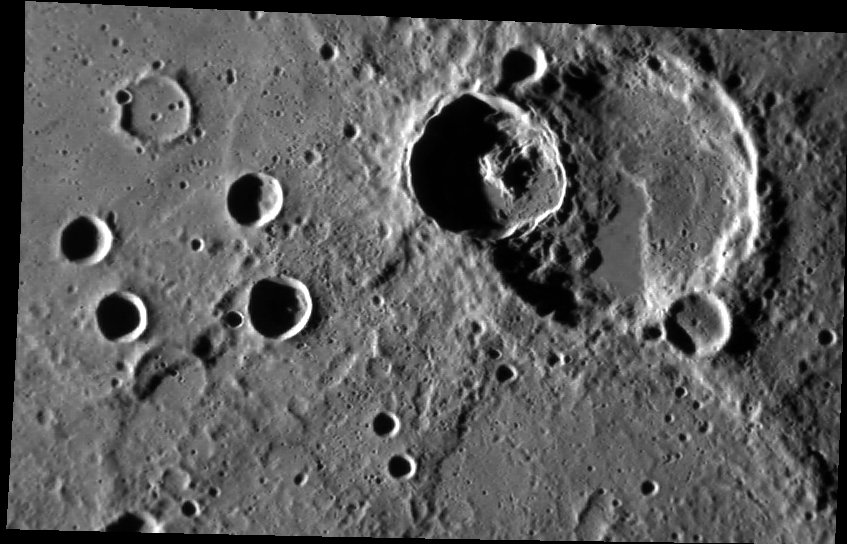

The Super Position

This NAC image features a crater superimposed on a larger crater. Based on the law of superposition, it is apparent that the crater with the central peak is younger than the larger crater because it has destroyed part of the rim of the larger crater. Based on the same principle we can conclude that the scarp is also younger than the larger crater; the scarp cuts across the rim and floor of the larger crater meaning that the larger crater came before the scarp. More analysis would be needed to determine the relative age relationship between the central-peak crater and the scarp. Does the scarp modify the central-peak crater’s ejecta, or does the ejecta cover the scarp?

This image was acquired as part of MDIS’s high-incidence-angle base map. The high-incidence-angle base map is a major mapping activity in MESSENGER’s extended mission and complements the surface morphology base map of MESSENGER’s primary mission that was acquired under generally more moderate incidence angles. High incidence angles, achieved when the Sun is near the horizon, result in long shadows that accentuate the small-scale topography of geologic features. The high-incidence-angle base map is being acquired with an average resolution of 200 meters/pixel.

Date acquired: May 26, 2012
Image Mission Elapsed Time (MET): 246558946
Image ID: 1900095
Instrument: Narrow Angle Camera (NAC) of the Mercury Dual Imaging System (MDIS)
Center Latitude: -6.30°
Center Longitude: 259.0° E
Resolution: 198 meters/pixel
Scale: The larger crater is about 51 km (31 miles) in diameter
Incidence Angle: 79.2°
Emission Angle: 51.2°
Phase Angle: 130.5°

This image was acquired as part of MDIS’s high-incidence-angle base map. The high-incidence-angle base map is a major mapping activity in MESSENGER’s extended mission and complements the surface morphology base map of MESSENGER’s primary mission that was acquired under generally more moderate incidence angles. High incidence angles, achieved when the Sun is near the horizon, result in long shadows that accentuate the small-scale topography of geologic features. The high-incidence-angle base map is being acquired with an average resolution of 200 meters/pixel.

These images are from MESSENGER, a NASA Discovery mission to conduct the first orbital study of the innermost planet, Mercury. For information regarding the use of images, see the MESSENGER image use policy.

Credit: NASA/Johns Hopkins University Applied Physics Laboratory/Carnegie Institution of Washington